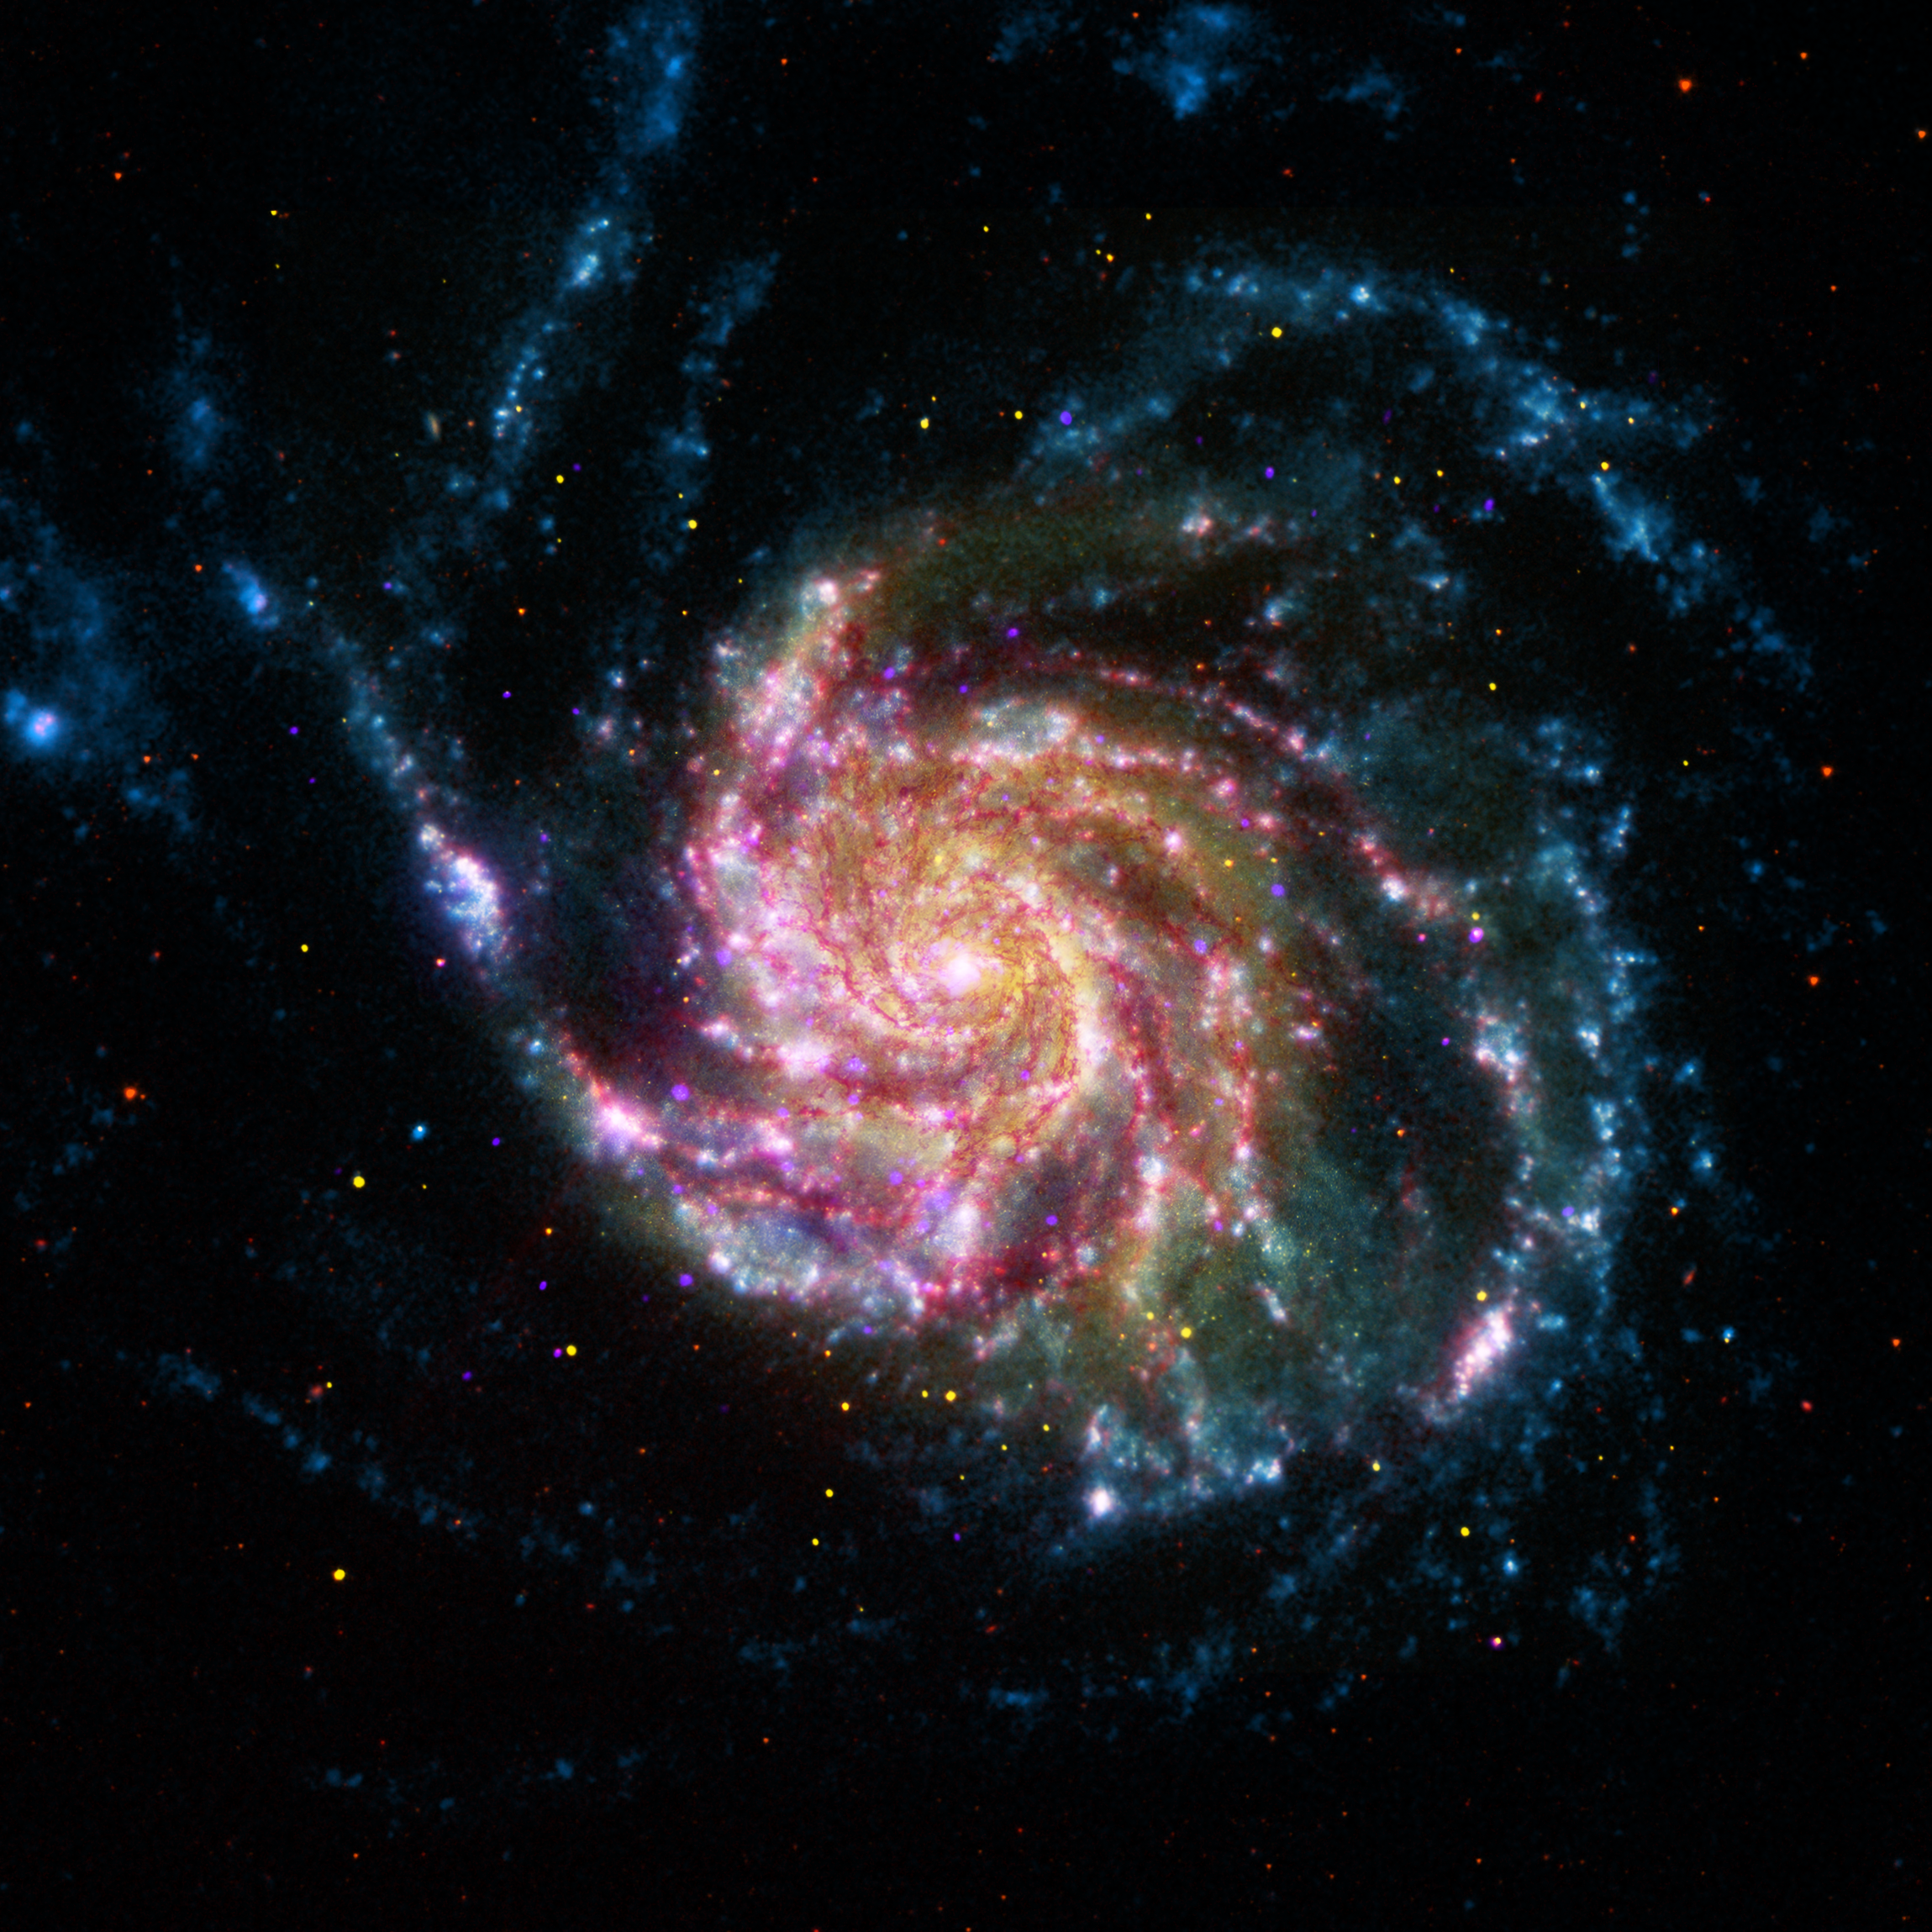

A Pinwheel Galaxy Rainbow

This image of the Pinwheel Galaxy, or M101, combines data in the infrared, visible, ultraviolet and x-rays from four of NASAs space telescopes. This multi-spectral view shows that both young and old stars are evenly distributed along M101s tightly-wound spiral arms. Such composite images allow astronomers to see how features in one part of the spectrum match up with those seen in other parts. It is like seeing with a regular camera, an ultraviolet camera, night-vision goggles and X-Ray vision, all at once!

The Pinwheel Galaxy is in the constellation of Ursa Major (also known as the Big Dipper). It is about 70% larger than our own Milky Way Galaxy, with a diameter of about 170,000 light years, and sits at a distance of 21 million light years from Earth. This means that the light were seeing in this image left the Pinwheel Galaxy about 21 million years ago - many millions of years before humans ever walked the Earth.

The red colors in the image show infrared light, as seen by the Spitzer Space Telescope. These areas show the heat emitted by dusty lanes in the galaxy, where stars are forming.

The yellow component is visible light, observed by the Hubble Space Telescope. Most of this light comes from stars, and they trace the same spiral structure as the dust lanes seen in the infrared.

The blue areas are ultraviolet light, given out by hot, young stars that formed about 1 million years ago. The Galaxy Evolution Explorer (GALEX) captured this component of the image.

Finally, the hottest areas are shown in purple, where the Chandra X-ray observatory observed the X-ray emission from exploded stars, million-degree gas, and material colliding around black holes.

Credit: NASA, ESA, CXC, JPL, Caltech and STScI